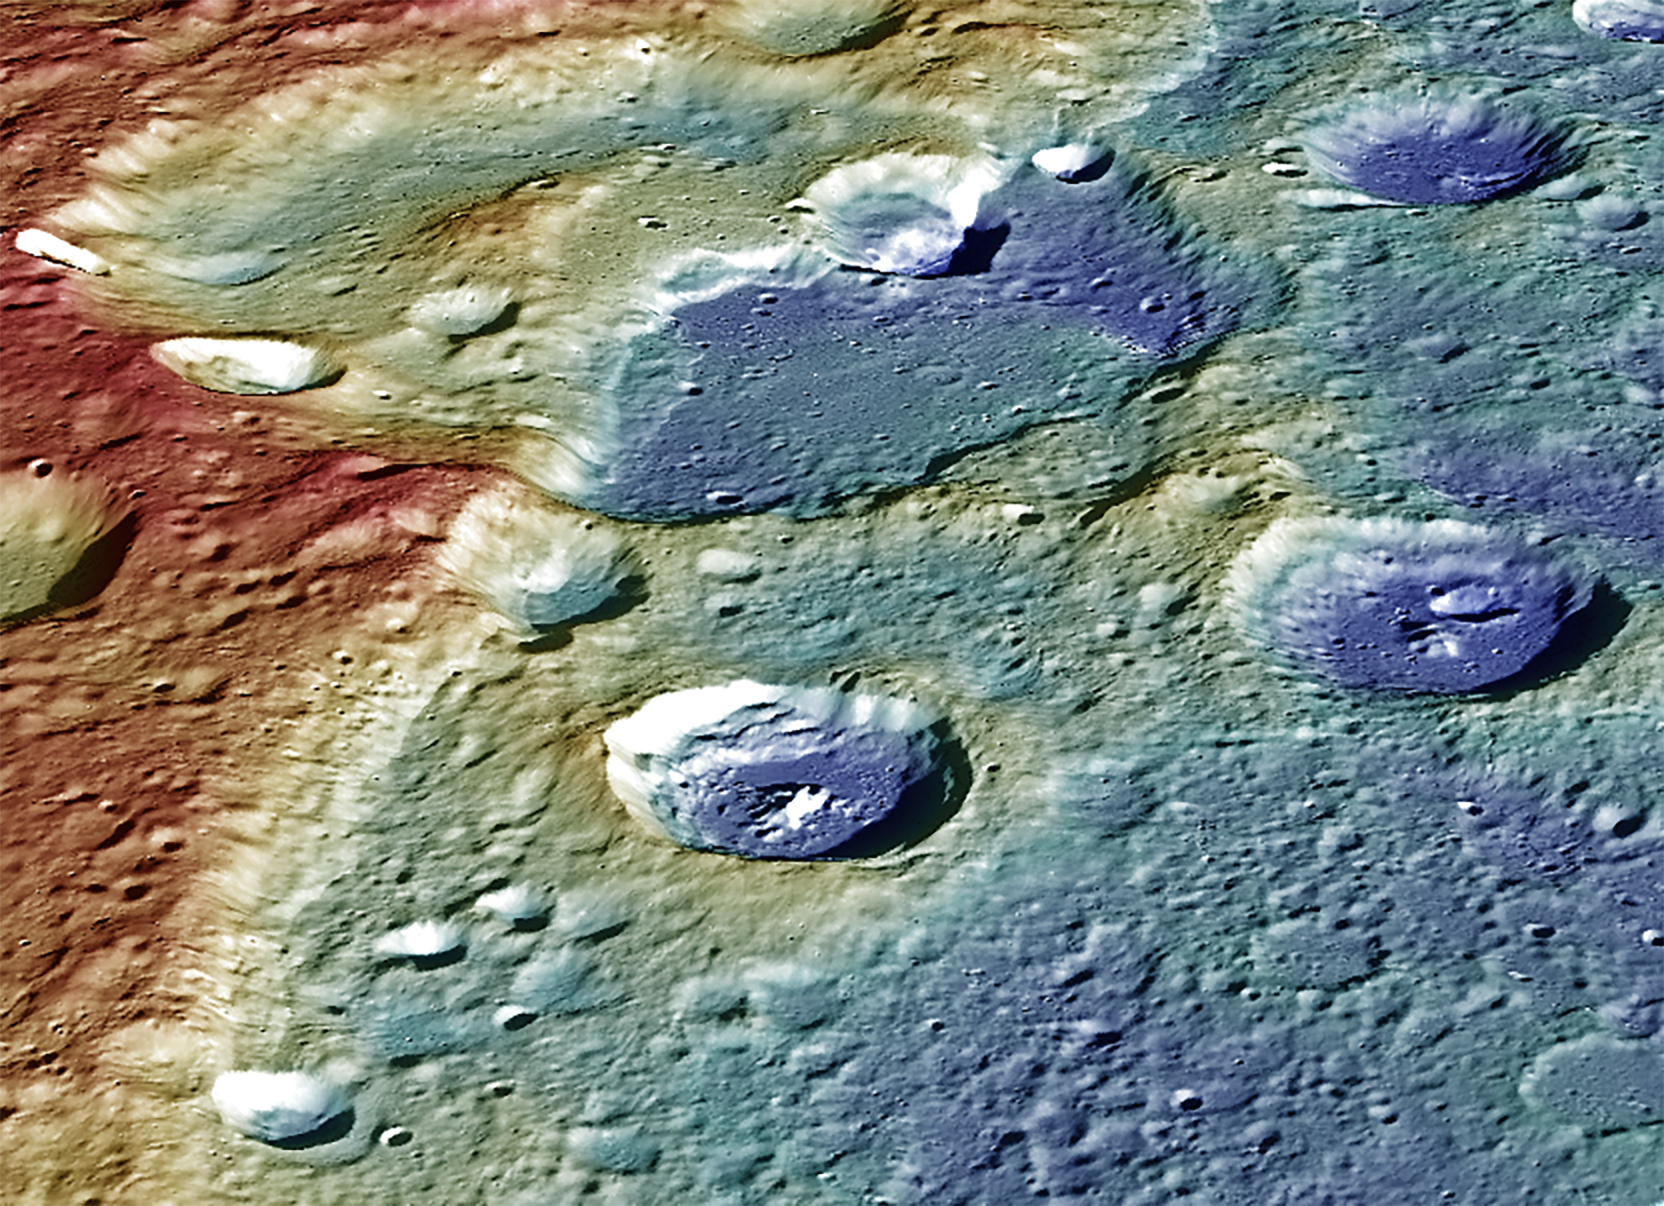

A Striking Perspective

This image provides a perspective view of the center portion of Carnegie Rupes, a large tectonic landform, which cuts through Duccio crater. The image shows the terrain (variations in topography) as measured by the MLA instrument and surface mapped by the MDIS instrument. The image was color-coded to highlight the variations in topography (red = high standing terrain, blue = low lying terrain). Tectonic landforms such as Carnegie Rupes form on Mercury as a response to interior planetary cooling, resulting in the overall shrinking of the planet. To make this graphic, 48 individual MDIS images were used as part of the mosaic.

Instruments: Mercury Dual Imaging System (MDIS) and Mercury Laser Altimeter (MLA)
Latitude: 57.1°
Longitude: 304.0° E
Scale: Duccio crater has a diameter of roughly 105 kilometers (65 miles)
Height: Portions of Carnegie Rupes are nearly 2 kilometers (1.2 miles) in height
Orientation: North is roughly to the left of the image

The MESSENGER spacecraft is the first ever to orbit the planet Mercury, and the spacecraft’s seven scientific instruments and radio science investigation are unraveling the history and evolution of the Solar System’s innermost planet. In the mission’s more than four years of orbital operations, MESSENGER has acquired over 250,000 images and extensive other data sets. MESSENGER’s highly successful orbital mission is about to come to an end, as the spacecraft runs out of propellant and the force of solar gravity causes it to impact the surface of Mercury in April 2015.

For information regarding the use of images, see the MESSENGER image use policy.

Credit: NASA/Johns Hopkins University Applied Physics Laboratory/Carnegie Institution of Washington